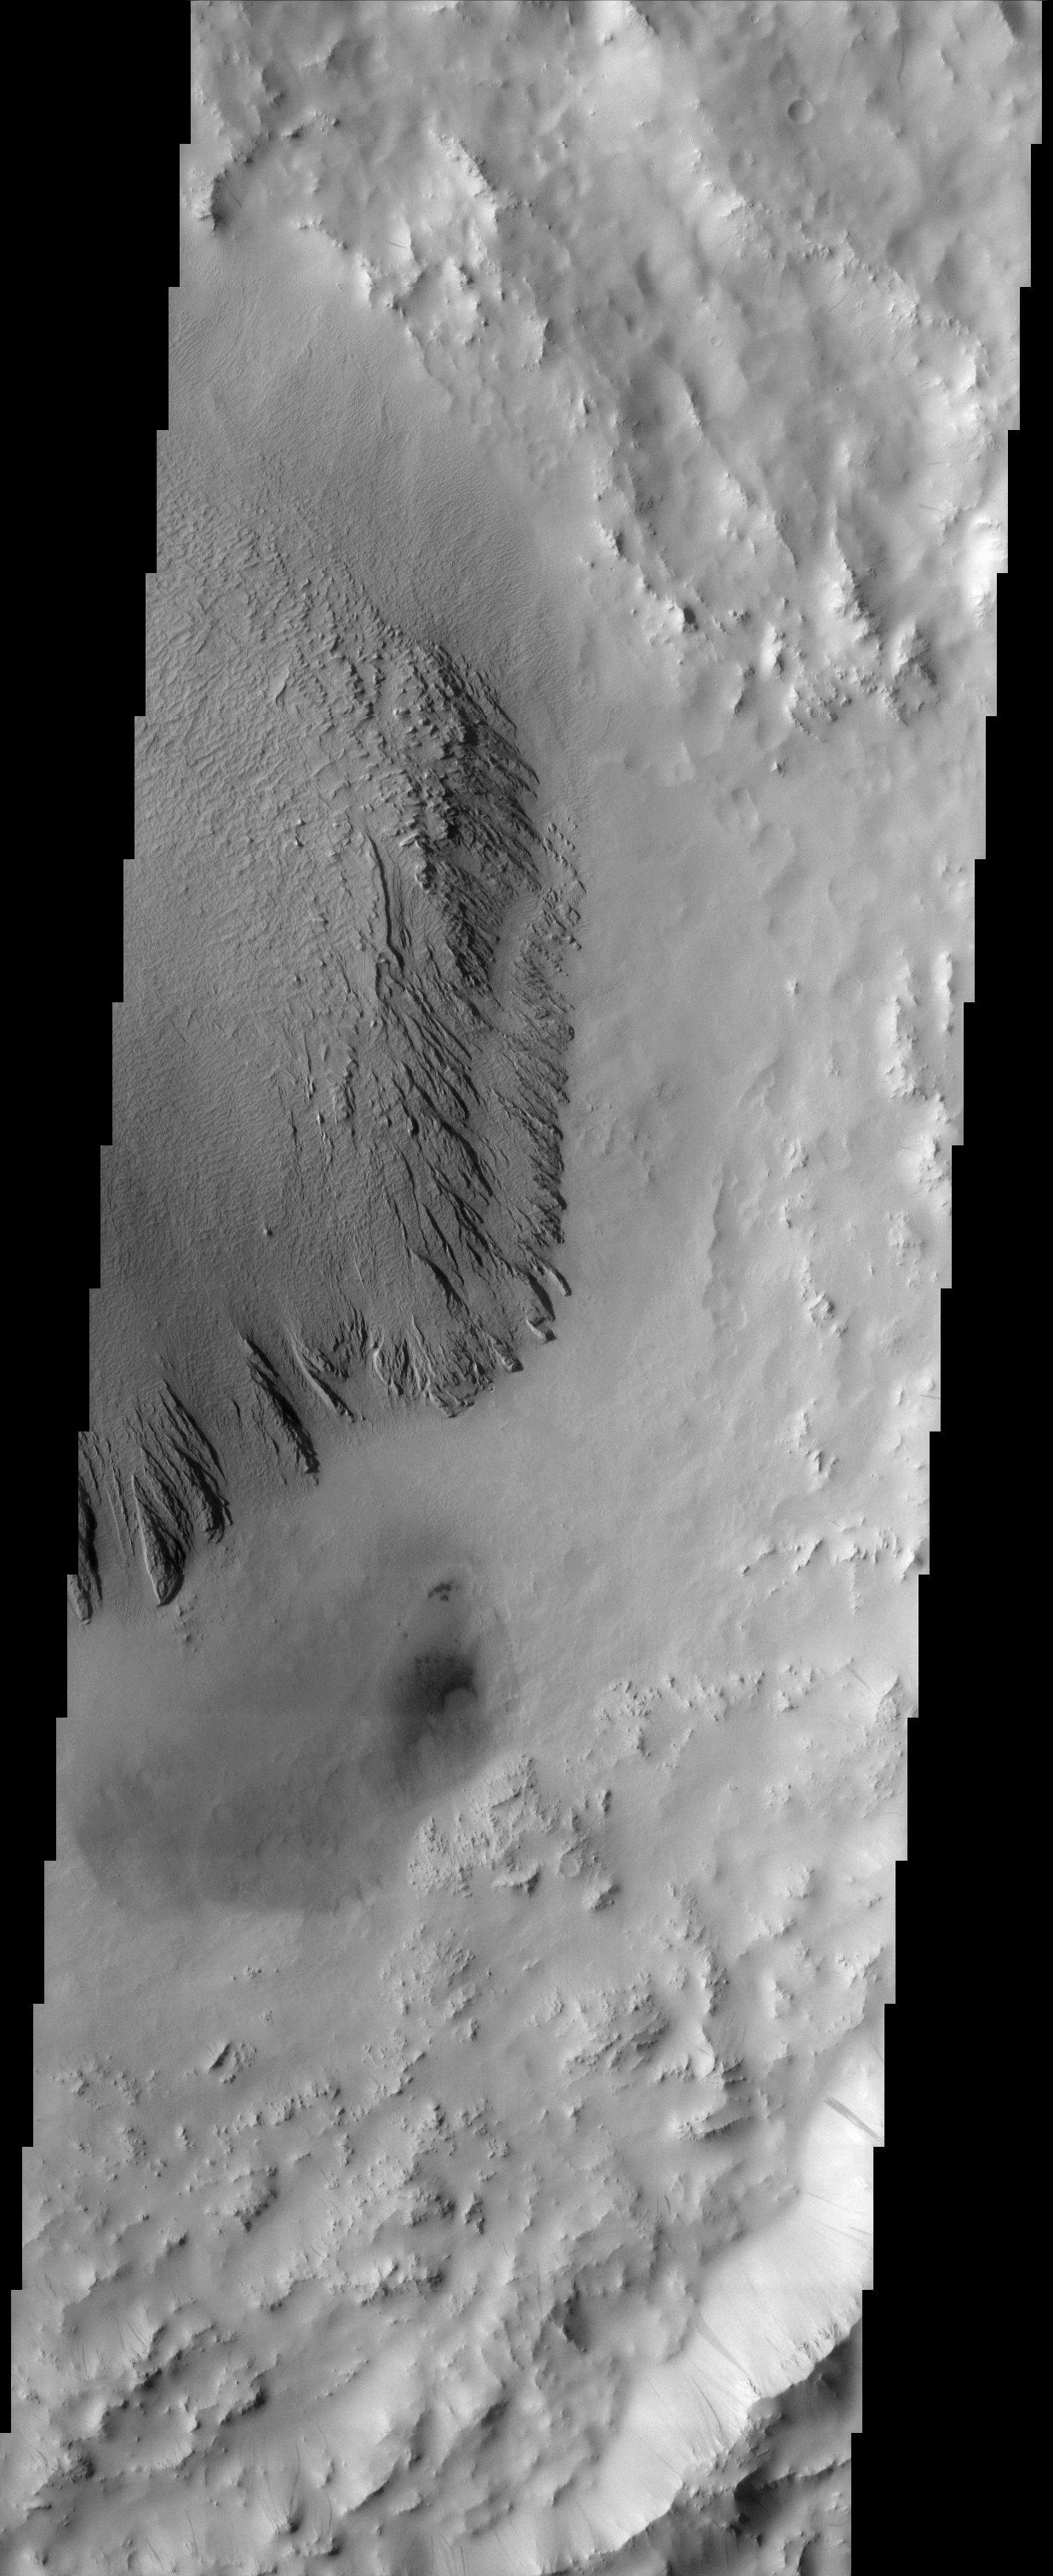

Arabia Terra

This image shows deposits in a crater located in Arabia Terra. Arabia is generally dust covered and dark streaks or dust avalanches are present in the crater walls. The dominant geologic process acting in this crater interior is wind erosion. The central crater deposits are eroded to form yardangs, or linear wind-sculpted hills that resemble an inverted boat hull. Deflation and abrasion are capable of eroding rock structures that are aligned parallel to wind direction. In the lower right hand side of the crater, a dark deposit has formed barchan dunes. These crescent shaped dunes have “horns” that point downwind indicating general northwest to southeast wind direction. These dark sands probably played a role in the erosion and formation of the yardangs.

Note: this THEMIS visual image has not been radiometrically nor geometrically calibrated for this preliminary release. An empirical correction has been performed to remove instrumental effects. A linear shift has been applied in the cross-track and down-track direction to approximate spacecraft and planetary motion. Fully calibrated and geometrically projected images will be released through the Planetary Data System in accordance with Project policies at a later time.

NASA’s Jet Propulsion Laboratory manages the 2001 Mars Odyssey mission for NASA’s Office of Space Science, Washington, D.C. The Thermal Emission Imaging System (THEMIS) was developed by Arizona State University, Tempe, in collaboration with Raytheon Santa Barbara Remote Sensing. The THEMIS investigation is led by Dr. Philip Christensen at Arizona State University. Lockheed Martin Astronautics, Denver, is the prime contractor for the Odyssey project, and developed and built the orbiter. Mission operations are conducted jointly from Lockheed Martin and from JPL, a division of the California Institute of Technology in Pasadena.

Credit: NASA/JPL/Arizona State University